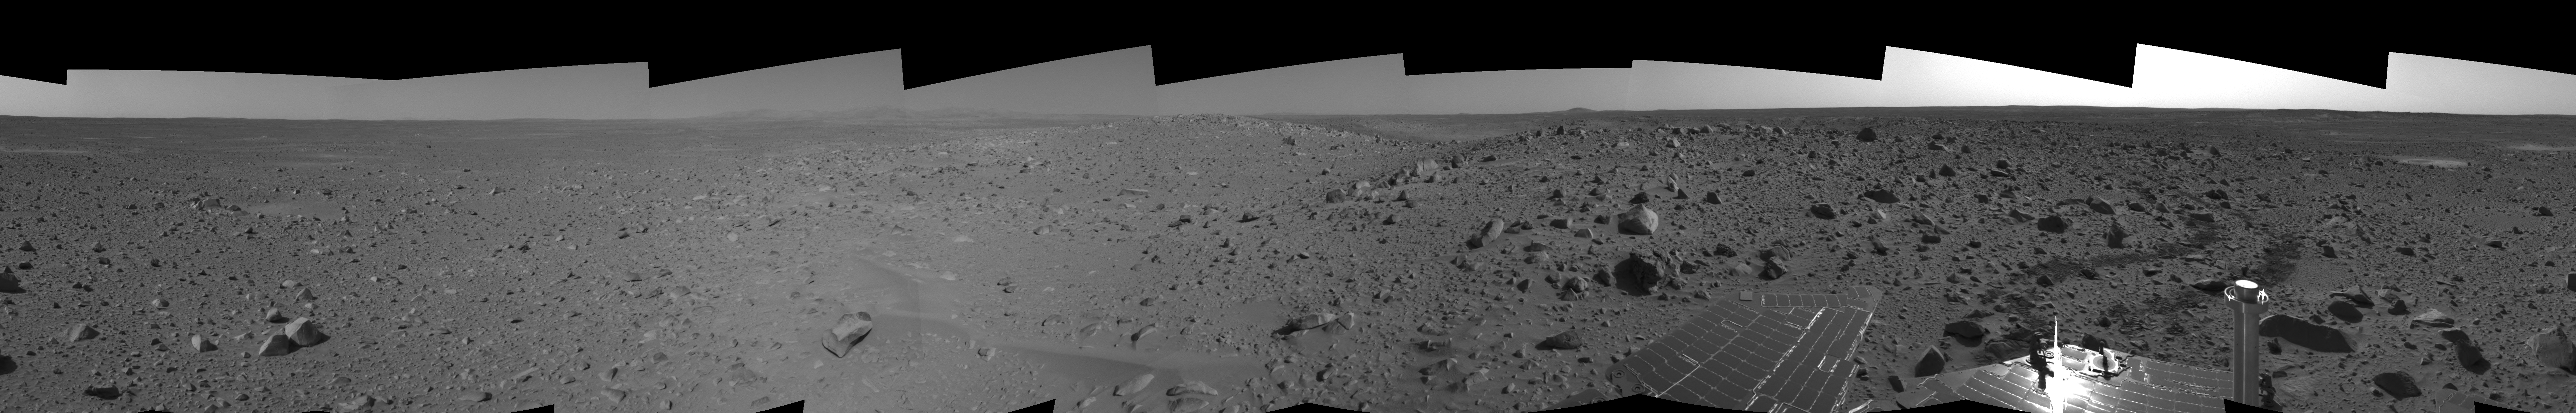

Spirit’s View on Sol 107 (right eye)

This cylindrical-perspective projection was assembled from images taken by the right navigation camera on the Mars Exploration Rover Spirit on sol 107 (April 21, 2004) at a region dubbed “site 32.” Spirit is sitting east of “Missoula Crater,” no longer in the crater’s ejecta field, but on outer plains. Since landing, Spirit has traveled almost exclusively over ejecta fields. This new landscape looks different with fewer angular rocks and more rounded, vesicle-filled rocks. Spirit will continue another 1,900 meters (1.18 miles) along this terrain before reaching the western base of the “Columbia Hills.”

See PIA05809 for 3-D view and PIA05811 for left eye view of this right eye cylindrical-perspective projection.

Credit: NASA/JPL